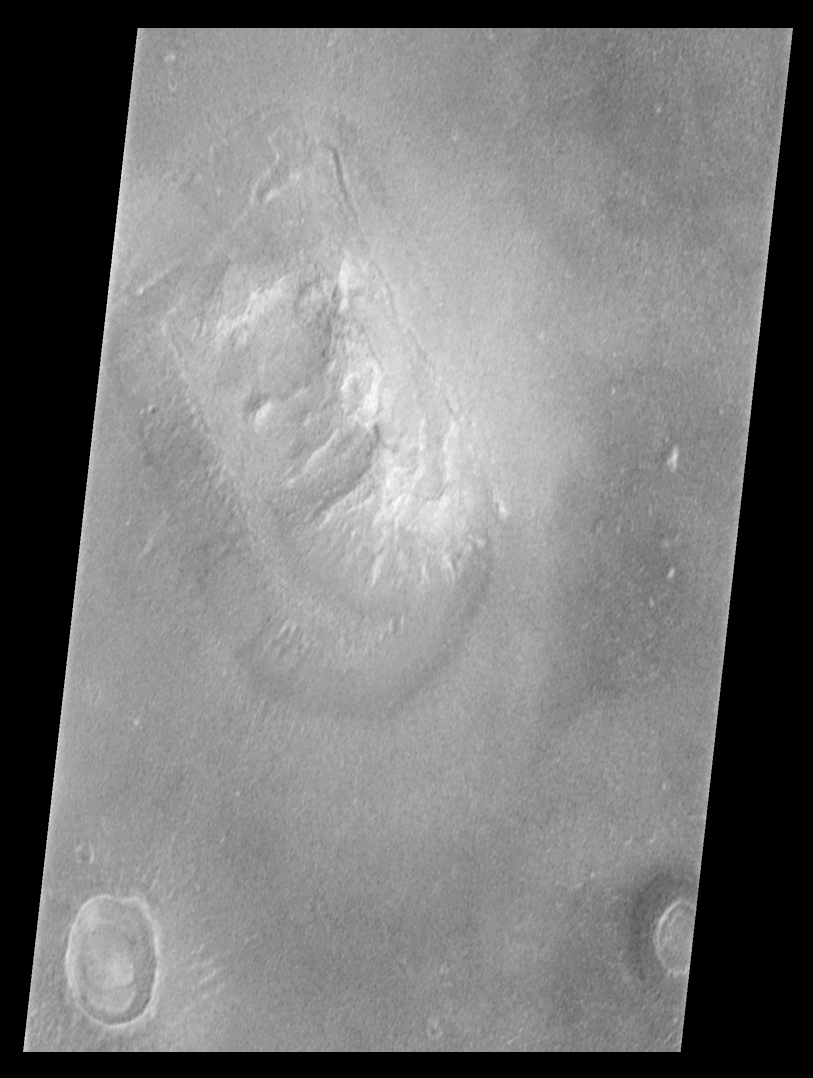

Mars Orbiter Camera Views the “Face on Mars” – calibrated, contrast enhanced, filtered

Shortly after midnight Sunday morning (5 April 1998 12:39 AM PST), the Mars Orbiter Camera (MOC) on the Mars Global Surveyor (MGS) spacecraft successfully acquired a high resolution image of the “Face on Mars” feature in the Cydonia region. The image was transmitted to Earth on Sunday, and retrieved from the mission computer data base Monday morning (6 April 1998). The image was processed at the Malin Space Science Systems (MSSS) facility 9:15 AM and the raw image immediately transferred to the Jet Propulsion Laboratory (JPL) for release to the Internet. The images shown here were subsequently processed at MSSS.

The picture was acquired 375 seconds after the spacecraft’s 220th close approach to Mars. At that time, the “Face,” located at approximately 40.8° N, 9.6° W, was 275 miles (444 km) from the spacecraft. The “morning” sun was 25° above the horizon. The picture has a resolution of 14.1 feet (4.3 meters) per pixel, making it ten times higher resolution than the best previous image of the feature, which was taken by the Viking Mission in the mid-1970’s. The full image covers an area 2.7 miles (4.4 km) wide and 25.7 miles (41.5 km) long.

Processing
Image processing has been applied to the images in order to improve the visibility of features. This processing included the following steps:

The image was processed to remove the sensitivity differences between adjacent picture elements (calibrated). This removes the vertical streaking.

The contrast and brightness of the image was adjusted, and “filters” were applied to enhance detail at several scales.

The image was then geometrically warped to meet the computed position information for a mercator-type map. This corrected for the left-right flip, and the non-vertical viewing angle (about 45° from vertical), but also introduced some vertical “elongation” of the image for the same reason Greenland looks larger than Africa on a mercator map of the Earth.

A section of the image, containing the “Face” and a couple of nearly impact craters and hills, was “cut” out of the full image and reproduced separately.
See PIA01440, PIA01441, and PIA01442 for additional processing steps. Also see PIA01236 for the raw image.

Malin Space Science Systems and the California Institute of Technology built the MOC using spare hardware from the Mars Observer mission. MSSS operates the camera from its facilities in San Diego, CA. The Jet Propulsion Laboratory’s Mars Surveyor Operations Project operates the Mars Global Surveyor spacecraft with its industrial partner, Lockheed Martin Astronautics, from facilities in Pasadena, CA and Denver, CO.

Credit: NASA/JPL/Malin Space Science Systems